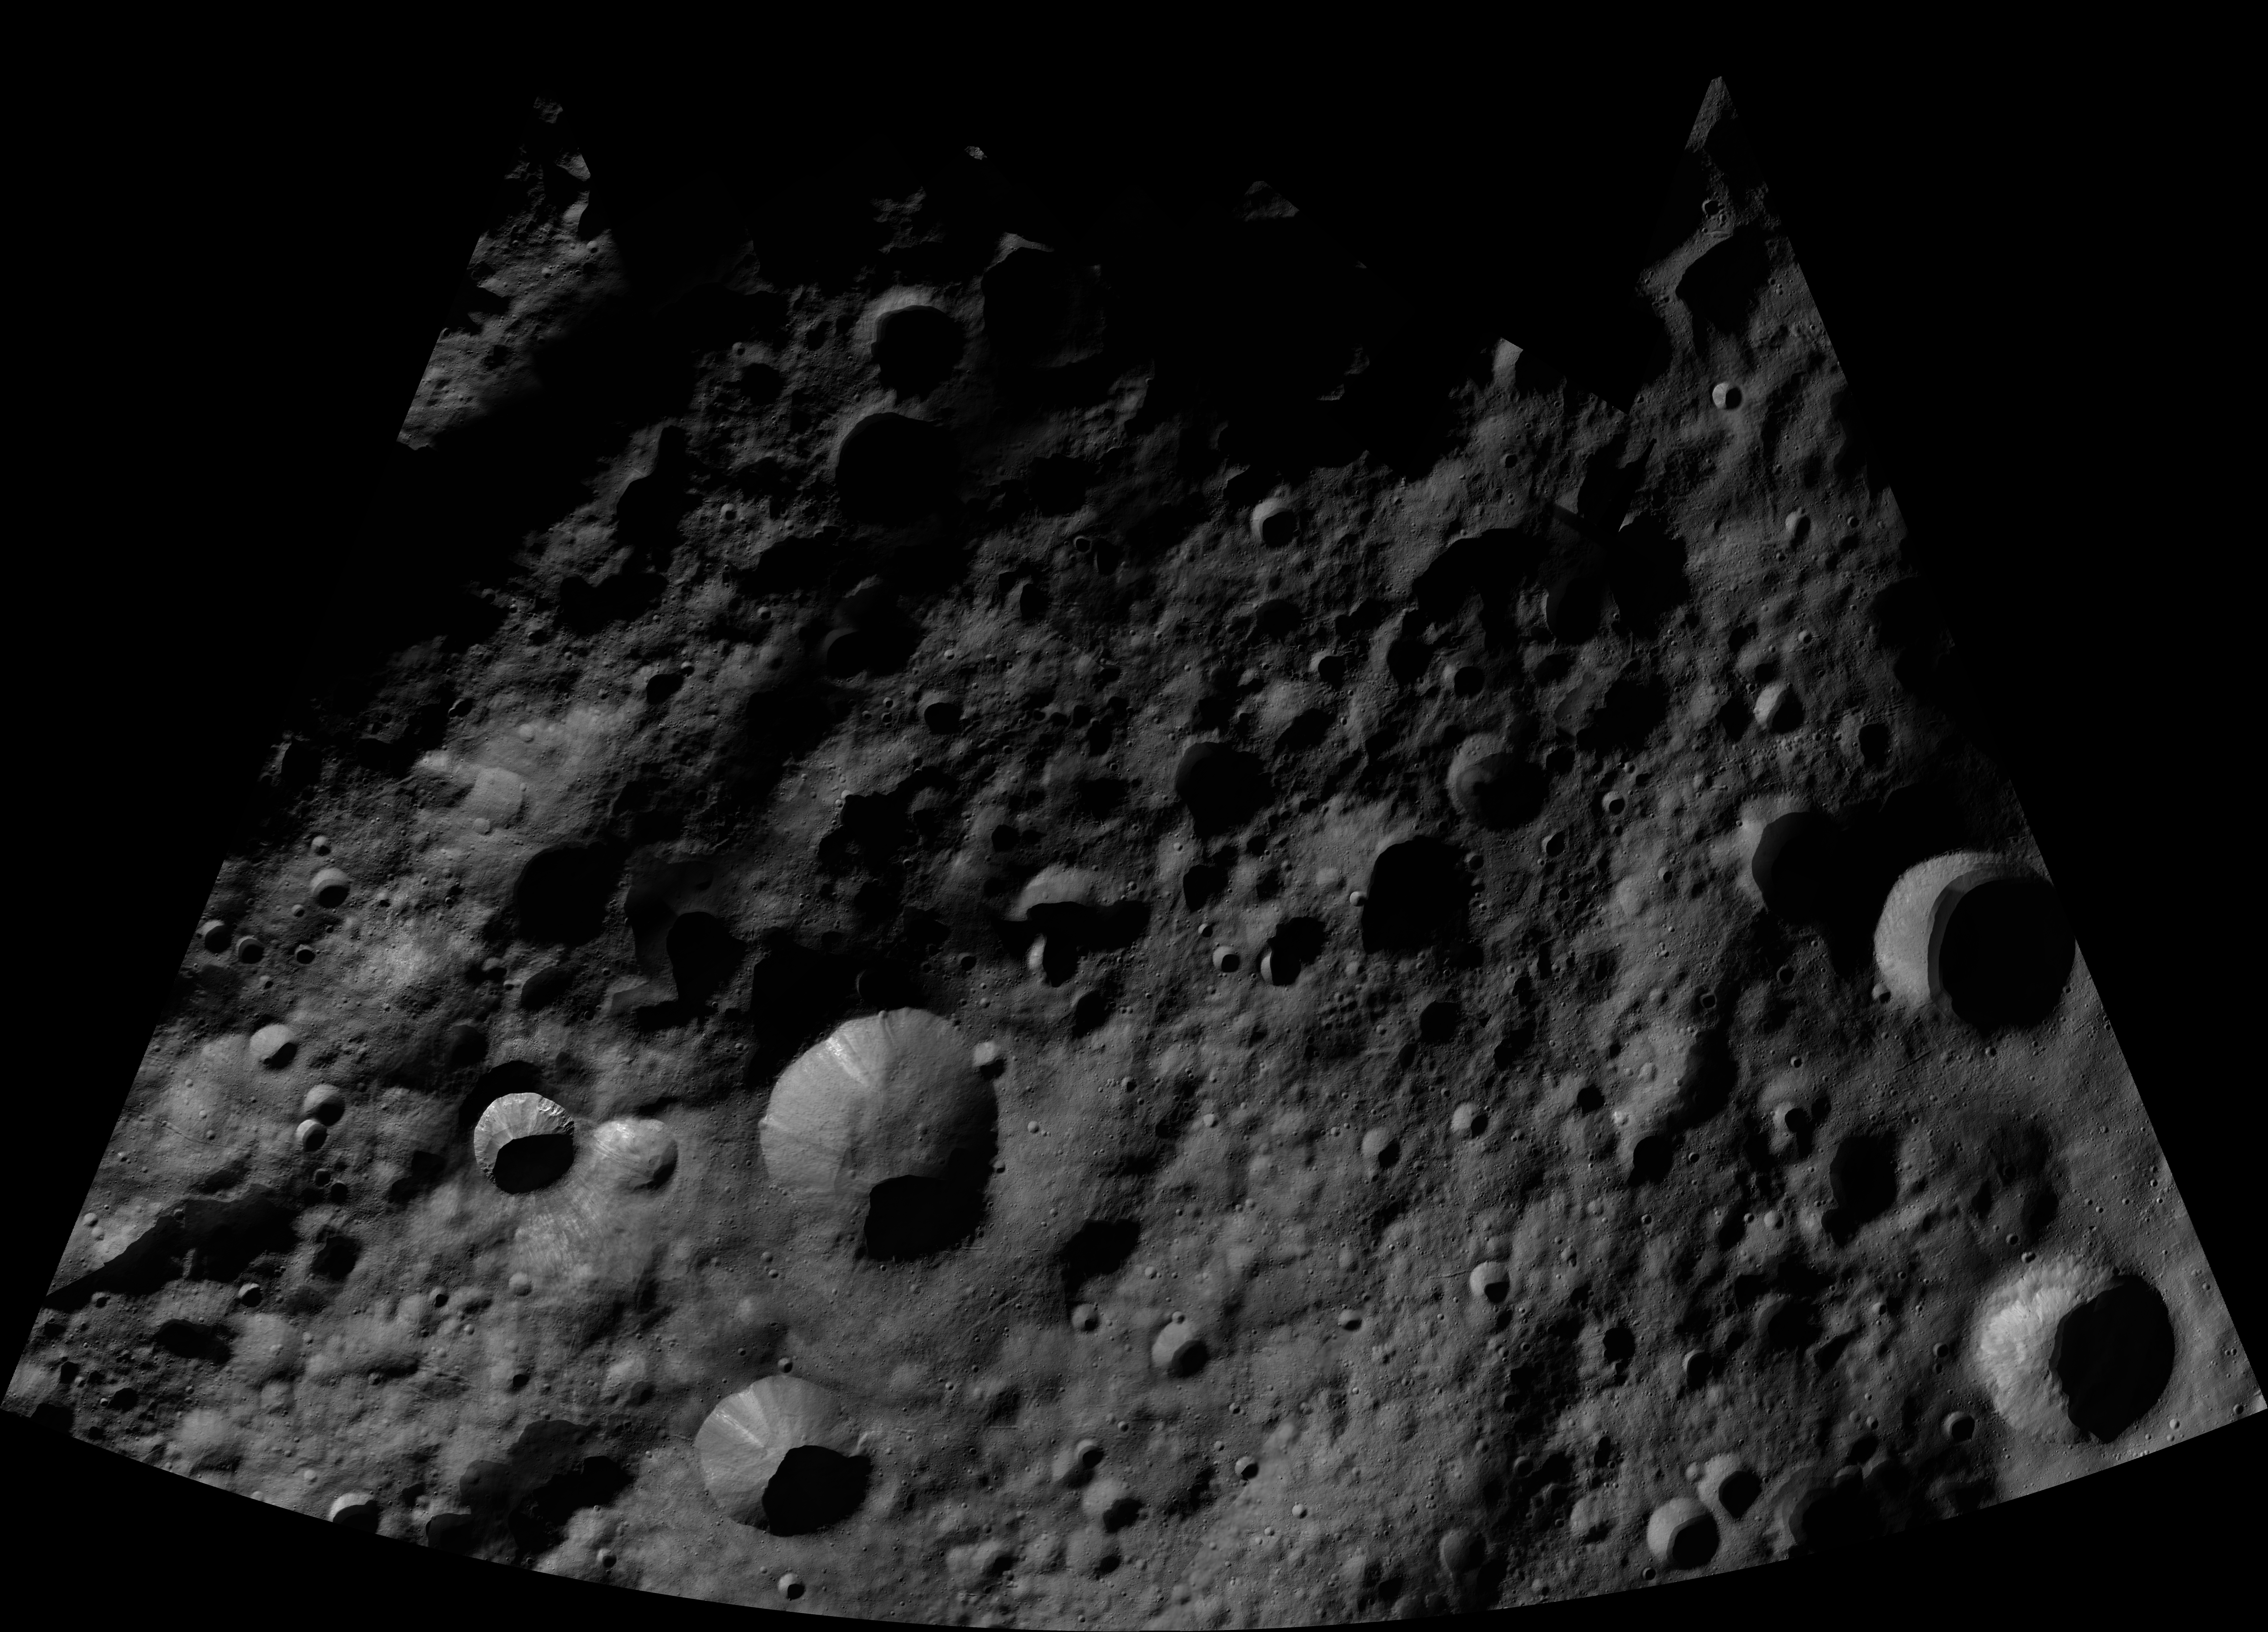

Arruntia AV-L-03

This image from the atlas of the giant asteroid Vesta was created from images taken as NASA’s Dawn mission flew around the object, also known as a protoplanet. The set of maps was created from mosaics of10,000 images from Dawn’s framing camera instrument, taken at a low altitude of about 130 miles (210 kilometers). This map is mostly at a scale about that of regional road touring maps, where every inch of map is equivalent to a little more than 3 miles of asteroid (one centimeter equals 2 kilometers).

The full atlas and full resolution file can be viewed at PIA17480. Also available is the PDF file for Arruncia.

The Dawn mission to Vesta and Ceres is managed by NASA’s Jet Propulsion Laboratory, a division of the California Institute of Technology in Pasadena, for NASA’s Science Mission Directorate, Washington. The University of California, Los Angeles, is responsible for overall Dawn mission science. The Dawn framing cameras were developed and built under the leadership of the Max Planck Institute for Solar System Research, Katlenburg-Lindau, Germany, with significant contributions by DLR German Aerospace Center, Institute of Planetary Research, Berlin, and in coordination with the Institute of Computer and Communication Network Engineering, Braunschweig. The framing camera project is funded by the Max Planck Society, DLR and NASA.

Credit: NASA/JPL-Caltech/UCLA/MPS/DLR/IDA